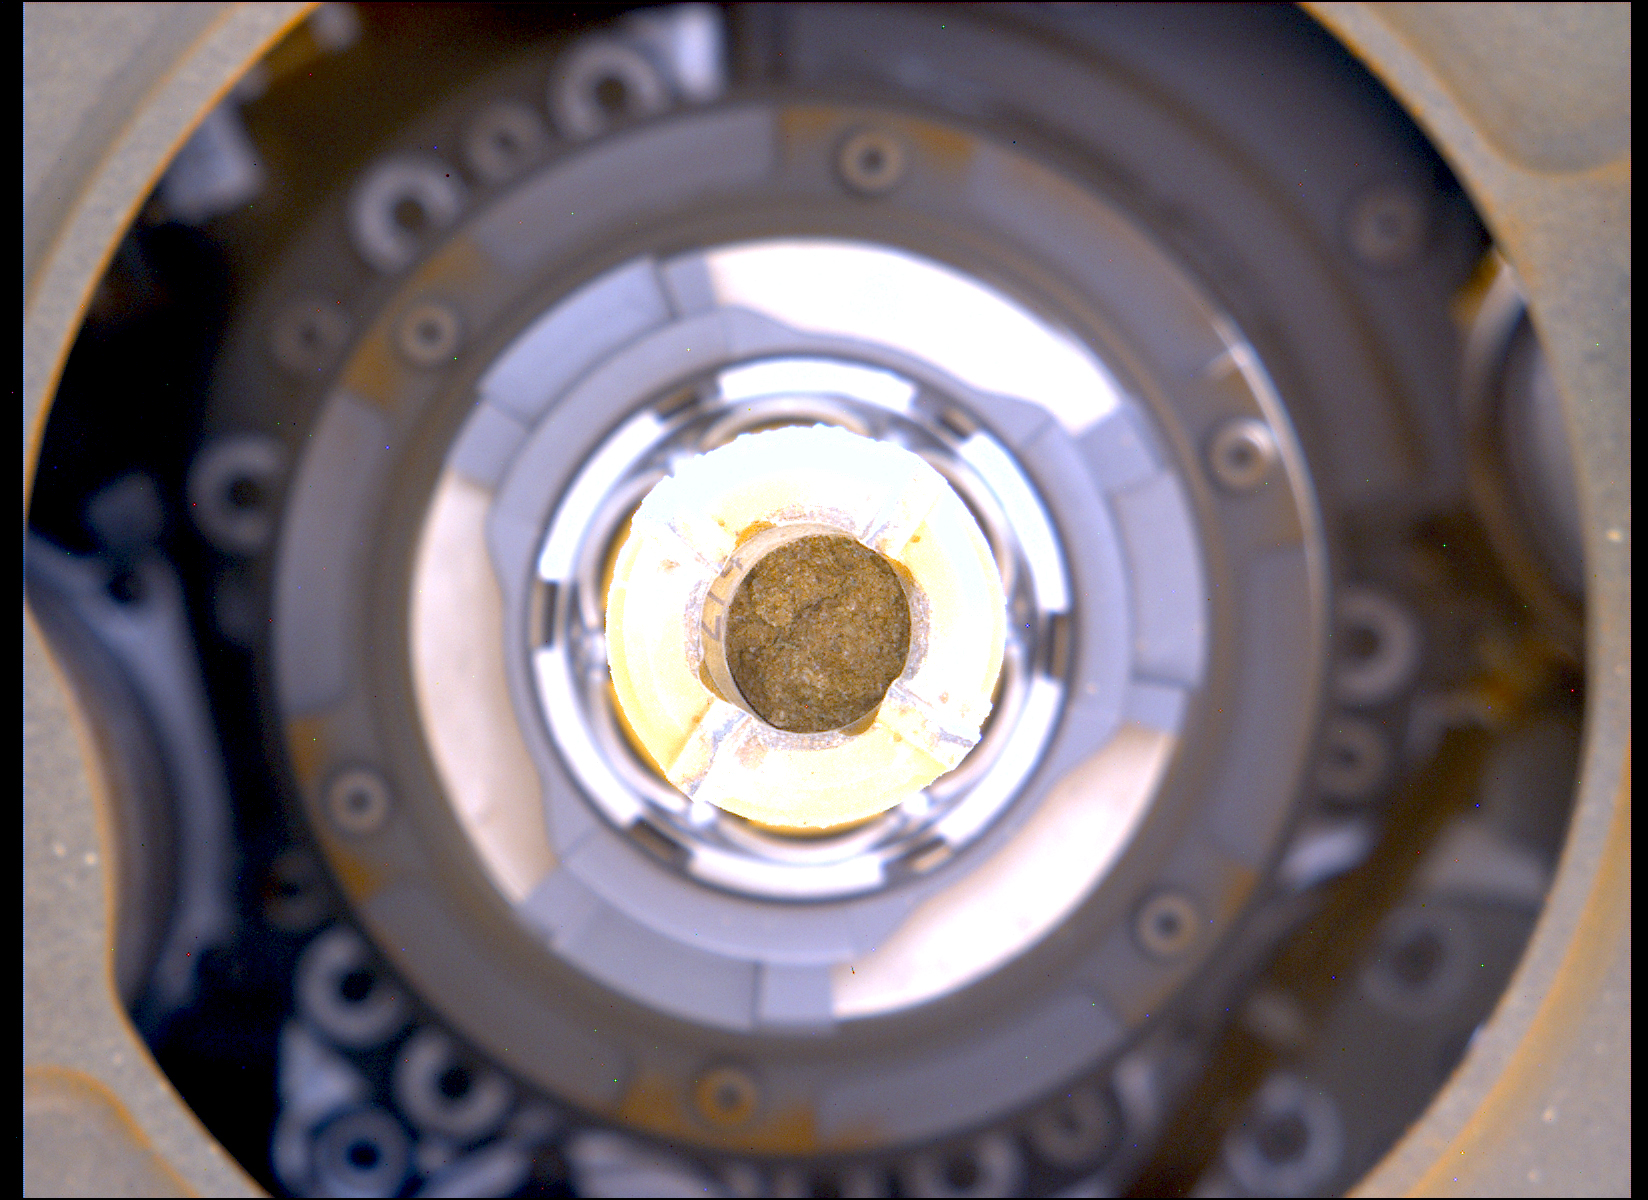

Perseverance’s Rock Core From ‘Berea’ Outcrop

This image shows a cylinder of rock the size of a piece of classroom chalk inside the drill of NASA’s Perseverance rover. The sample was taken from an outcrop called “Berea” in Mars’ Jezero Crater. The image was captured by Perseverance’s Mastcam-Z instrument on March 30, 2023, the 749th Martian day, or sol, of the mission.

Each core the rover takes is about 0.5 inches (13 millimeters) in diameter and 2.4 inches (60 millimeters) long. The samples Perseverance has taken are from an ancient river delta in Jezero Crater, a fan-shaped area where, billions of years ago, a river once flowed into a lake and deposited rocks and sediment. These rock cores have been sealed in ultra-clean sample tubes and stored in Perseverance’s Sampling and Caching System as part of the mission’s search for ancient signs of microbial life.

Arizona State University leads the operations of the Mastcam-Z instrument, working in collaboration with Malin Space Science Systems in San Diego, on the design, fabrication, testing, and operation of the cameras, and in collaboration with the Niels Bohr Institute of the University of Copenhagen on the design, fabrication, and testing of the calibration targets.

A key objective for Perseverance’s mission on Mars is astrobiology, including the search for signs of ancient microbial life. The rover will characterize the planet’s geology and past climate, pave the way for human exploration of the Red Planet, and be the first mission to collect and cache Martian rock and regolith (broken rock and dust).

Subsequent NASA missions, in cooperation with ESA (European Space Agency), would send spacecraft to Mars to collect these sealed samples from the surface and return them to Earth for in-depth analysis.

The Mars 2020 Perseverance mission is part of NASA’s Moon to Mars exploration approach, which includes Artemis missions to the Moon that will help prepare for human exploration of the Red Planet.

NASA’s Jet Propulsion Laboratory, which is managed for the agency by Caltech in Pasadena, California, built and manages operations of the Perseverance rover.

Credit: NASA/JPL-Caltech/ASU/MSSS